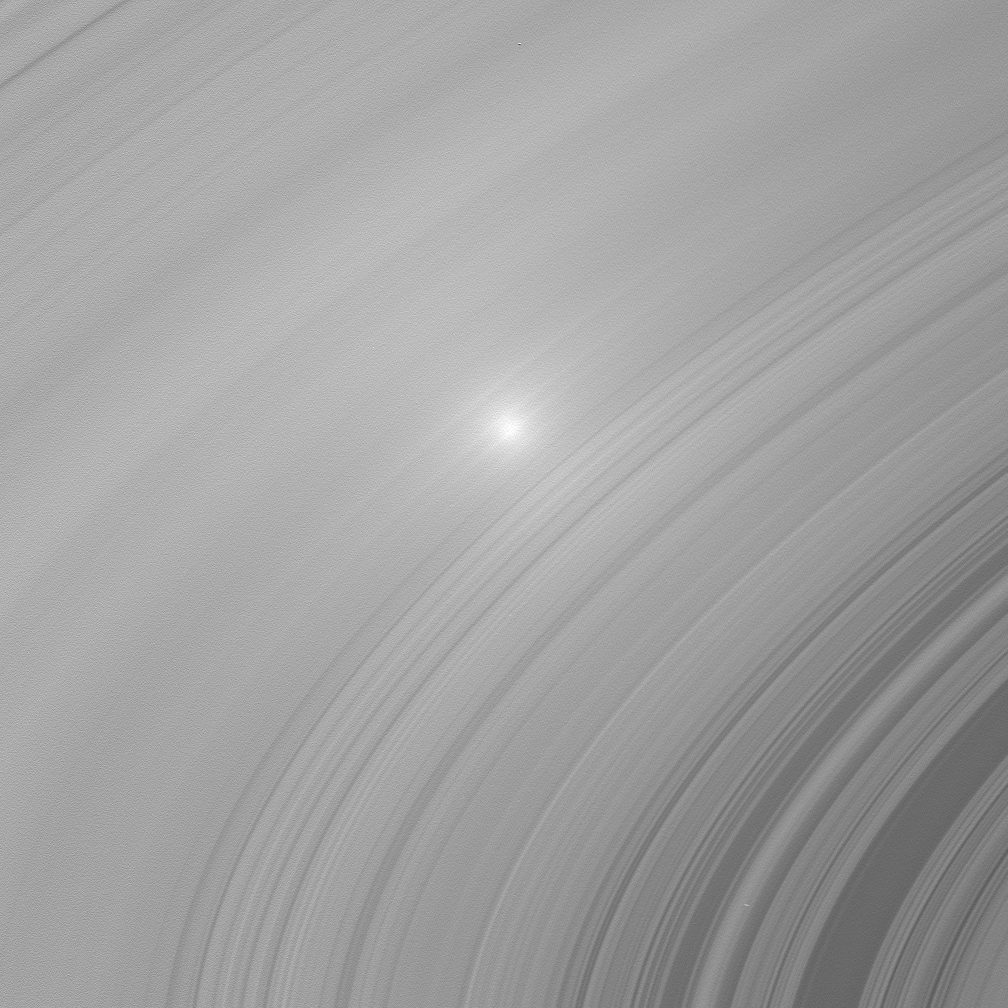

Opposition Surge on the B Ring

Two images of Saturn’s A and B ring showcase the opposition effect, a brightness surge that is visible on Saturn’s rings when the Sun is directly behind the spacecraft.

This view is of the B ring. See PIA08247 for the view of the A ring.

The opposition effect exists because of two contributing factors. One is due to the fact that the shadows of ring particles directly opposite the Sun from Cassini — the region of opposition — fall completely behind the particles as seen from the spacecraft. These shadows are thus not visible to the spacecraft: all ring particle surfaces visible to the spacecraft in these two images are in sunlight and therefore bright. Much farther away from the region of opposition, the ring particle shadows become more visible and the scene becomes less bright. The brightness falls off in a circular fashion around the opposition point. The main factor to the opposition surge in this image is an optical phenomenon called “coherent backscatter.” Here, the electromagnetic signal from the rays of scattered sunlight making its way back to the spacecraft is enhanced near the region of opposition because, instead of canceling, the electric and magnetic fields comprising the scattered radiation fluctuate in unison.

The images were taken in visible light with the Cassini spacecraft wide-angle camera on July 23, 2006 at a distance of approximately 262,000 kilometers (163,000 miles) from Saturn. Image scale in the radial, or outward from Saturn, direction is 13 kilometers (8 miles) per pixel.

The Cassini-Huygens mission is a cooperative project of NASA, the European Space Agency and the Italian Space Agency. The Jet Propulsion Laboratory, a division of the California Institute of Technology in Pasadena, manages the mission for NASA’s Science Mission Directorate, Washington, D.C. The Cassini orbiter and its two onboard cameras were designed, developed and assembled at JPL. The imaging operations center is based at the Space Science Institute in Boulder, Colo.

Credit: NASA/JPL/Space Science Institute